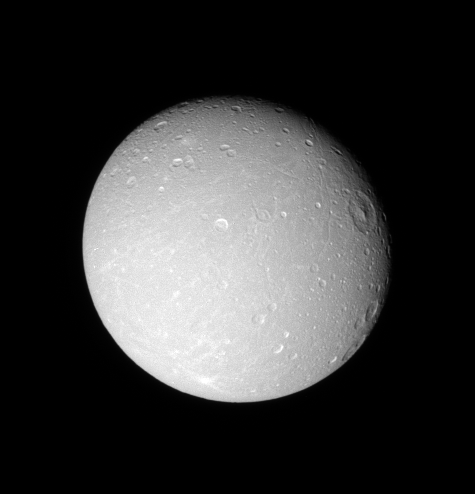

Detail on Dione (Monochrome)

The leading hemisphere of Dione displays linear grooves and subtle streaks in this Cassini view.

Terrain visible here is on the moon’s leading hemisphere. North on Dione (1,126 kilometers, or 700 miles across) is up and rotated 17 degrees to the right.

See PIA07688 for a similar false color view.

The image was taken with the Cassini spacecraft narrow-angle camera on Dec. 24, 2005 at a distance of approximately 597,000 kilometers (371,000 miles) from Dione and at a Sun-Dione-spacecraft, or phase, angle of 21 degrees. Image scale is 4 kilometers (2 miles) per pixel.

The Cassini-Huygens mission is a cooperative project of NASA, the European Space Agency and the Italian Space Agency. The Jet Propulsion Laboratory, a division of the California Institute of Technology in Pasadena, manages the mission for NASA’s Science Mission Directorate, Washington, D.C. The Cassini orbiter and its two onboard cameras were designed, developed and assembled at JPL. The imaging operations center is based at the Space Science Institute in Boulder, Colo.

Credit: NASA/JPL/Space Science Institute